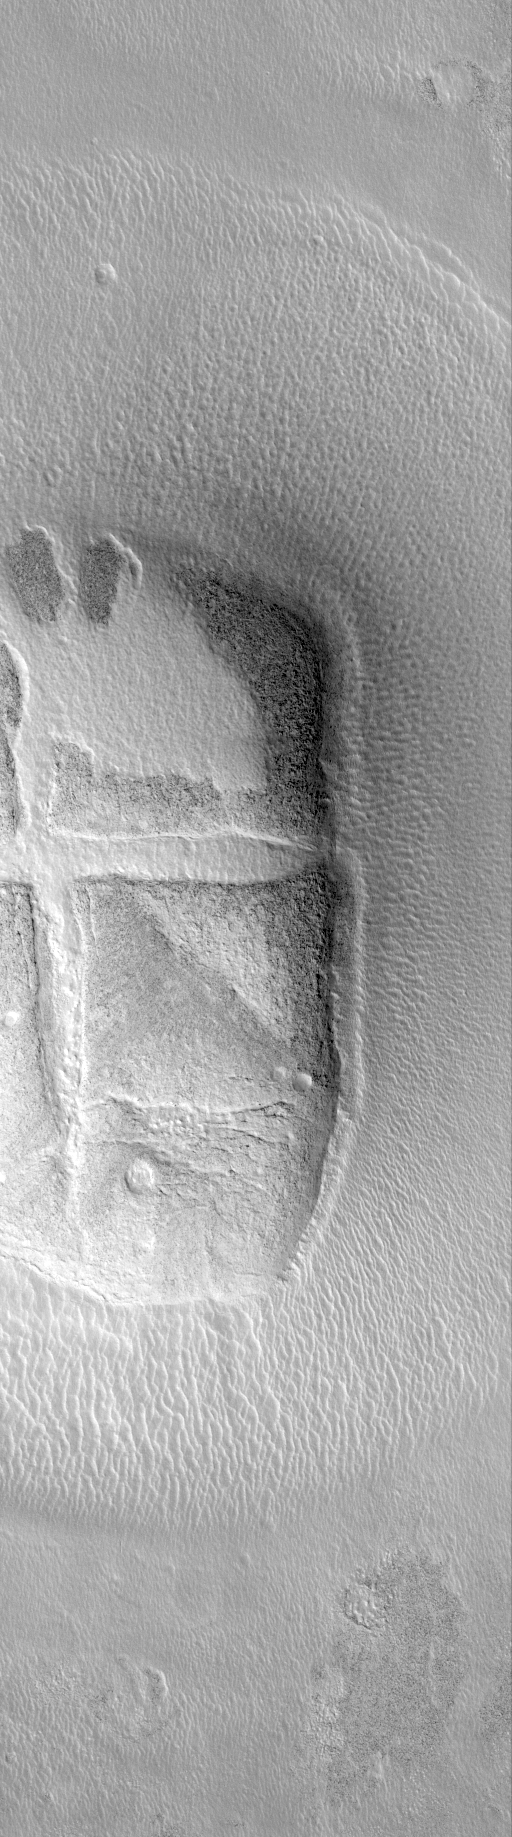

Hot-Cross-Bun’ on the Northern Plains

The Mars Global Surveyor Mars Orbiter Camera narrow angle image (top) shows what, at first glance, might look like a “hot crossed bun” on the martian northern plains. The context for this landform is shown in the picture on the right. Unlike the southern highlands of Mars, the northern plains are lower and have far fewer impact craters on them. The relatively few craters that are present in the north have been severely eroded and/or buried. The context image shows a circle of mounds on the northern plains near the Phlegra Montes. These mounds were once the rim of a crater formed by impact of a meteorite. The mound in the high-resolution view (top) has been cracked and was at one time mostly covered by a thin veneer of light-toned material that is now seen only partly covering it. These two pictures were taken simultaneously on August 16, 1999, and occur near 45.9°N, 191.1°W. Both images are illuminated by sunlight from the lower right, the high resolution picture covers an area 3 km (1.9 mi) wide by 10.8 km (6.7 mi) long; the context image is about 115 km (71 miles) on a side. The bright, wispy features in the context image are clouds, their dark shadows can be seen cast upon the surface to the right of each cloud feature.

Credit: NASA/JPL/MSSS